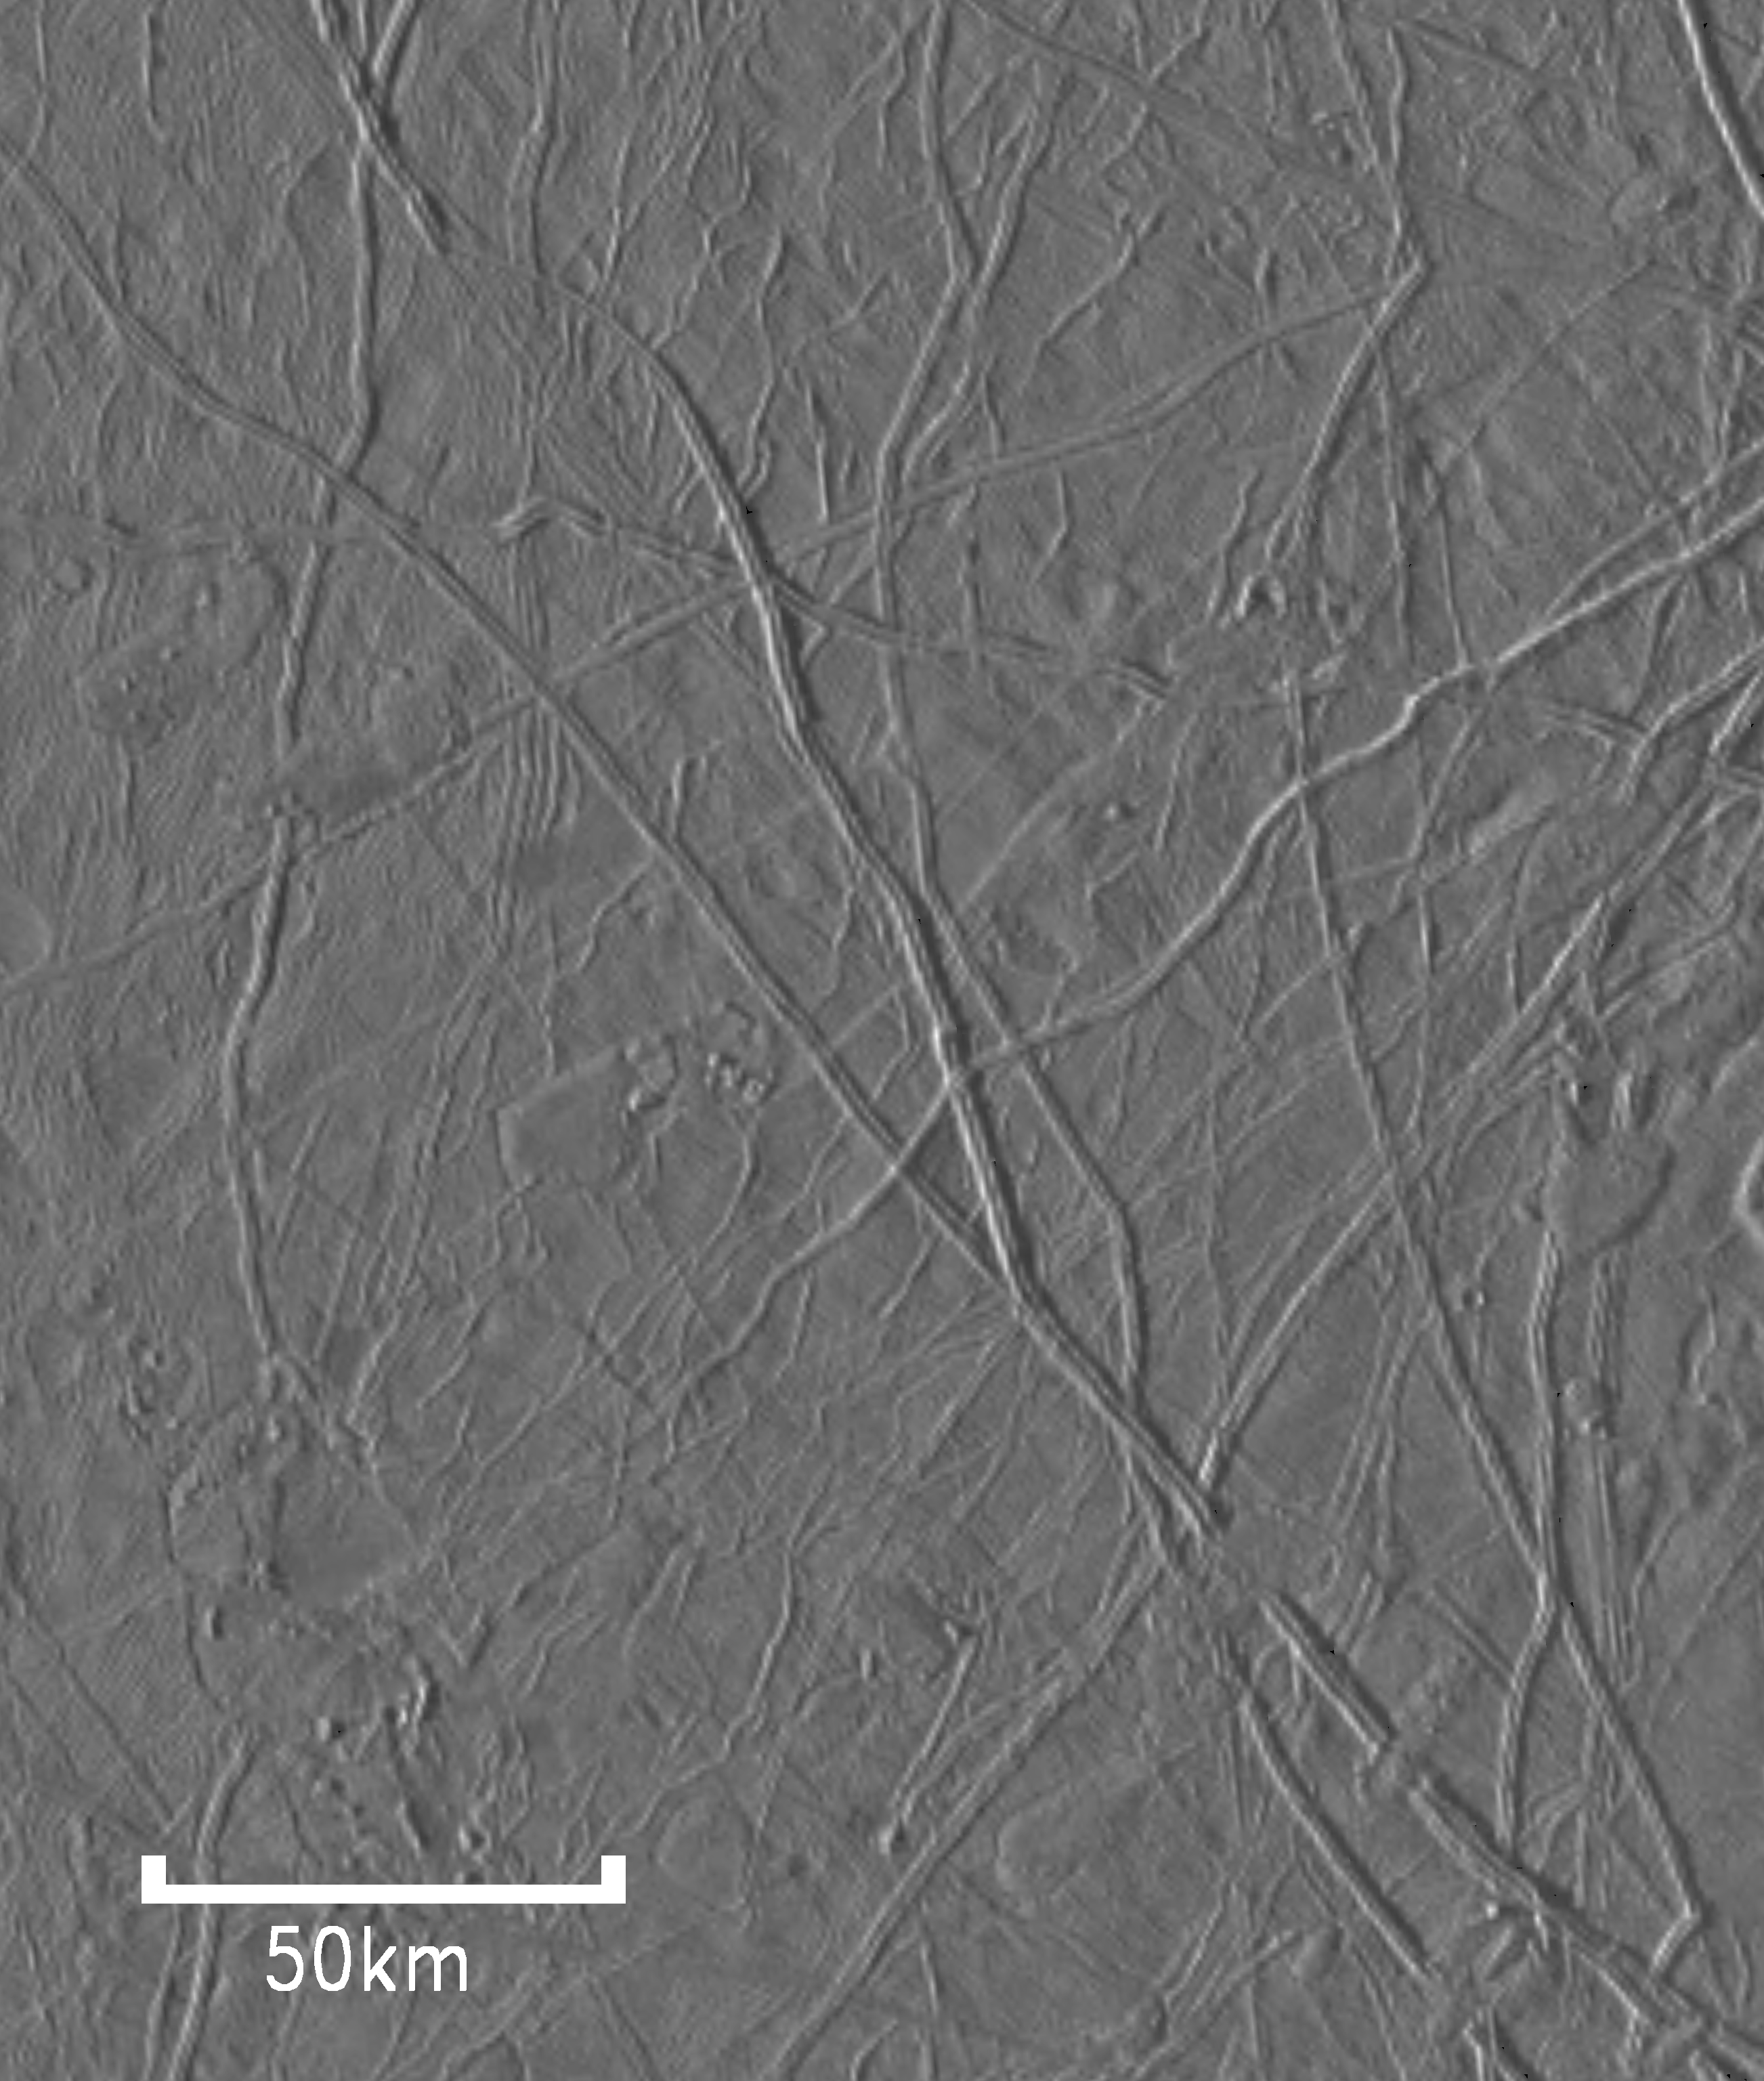

Flow-like Features On Europa

This image shows features on Jupiter’s moon Europa that may be “flows” from ice volcanoes. It was taken by the Galileo spacecraft solid state imaging (CCD) system during its seventh orbit around Jupiter. North is to the top of the image. The sun illuminates the scene from the left, showing features with shapes similar to lava flows on Earth. Two such features can be seen in the northwest corner of the image. The southern feature appears to have flowed over a ridge along its western edge. Scientists use these types of relationships to determine which feature formed first. In this case, the ridge probably formed before the flow-like feature that covers it.

The image, centered at 22.6 degrees north latitude and 106.7 degrees west longitude, covers an area of 180 by 215 kilometers (112 by 134 miles). The smallest distinguishable features in the image are about 1.1 kilometers (0.7 miles) across. This image was obtained on April 28, 1997, when Galileo was 27,590 kilometers (16,830 miles) from Europa.

The Jet Propulsion Laboratory, Pasadena, CA manages the Galileo mission for NASA’s Office of Space Science, Washington, DC. JPL is an operating division of California Institute of Technology (Caltech).

Credit: NASA/JPL/ASU